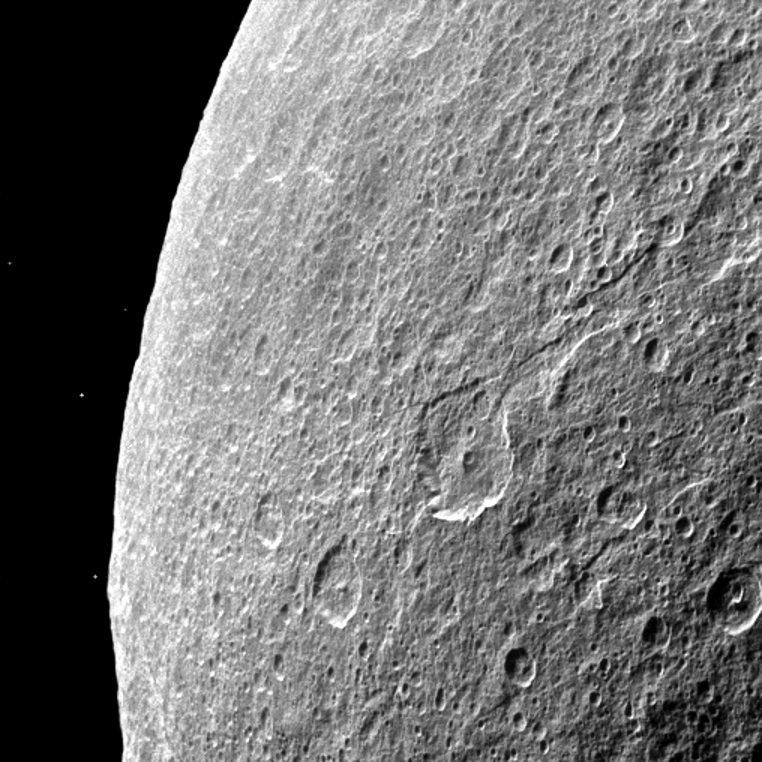

Rhea Lit at Night

Southern terrain on Saturn’s moon Rhea is dimly illuminated by Saturnshine in this Cassini spacecraft view of the dark side of the moon.

The spacecraft’s camera is looking toward the night side of Rhea (1,528 kilometers, or 949 miles across), but sunlight reflected off the day side of immense Saturn is bright enough to illuminate the craters seen here. This view is centered on terrain at 23 degrees south latitude, 315 degrees west longitude.

Four background stars are visible.

The image was taken in visible light with the Cassini spacecraft wide-angle camera on Aug. 1, 2011. The view was obtained at a distance of approximately 6,000 kilometers (3,700 miles) from Rhea and at a Sun-Rhea-spacecraft, or phase, angle of 113 degrees. Scale in the original image was 800 meters (2,600 feet) per pixel. The image was contrast enhanced and magnified by a factor of 1.5 to enhance the visibility of surface features.

The Cassini-Huygens mission is a cooperative project of NASA, the European Space Agency and the Italian Space Agency. The Jet Propulsion Laboratory, a division of the California Institute of Technology in Pasadena, manages the mission for NASA’s Science Mission Directorate, Washington, D.C. The Cassini orbiter and its two onboard cameras were designed, developed and assembled at JPL. The imaging operations center is based at the Space Science Institute in Boulder, Colo.

Credit: NASA/JPL-Caltech/Space Science Institute